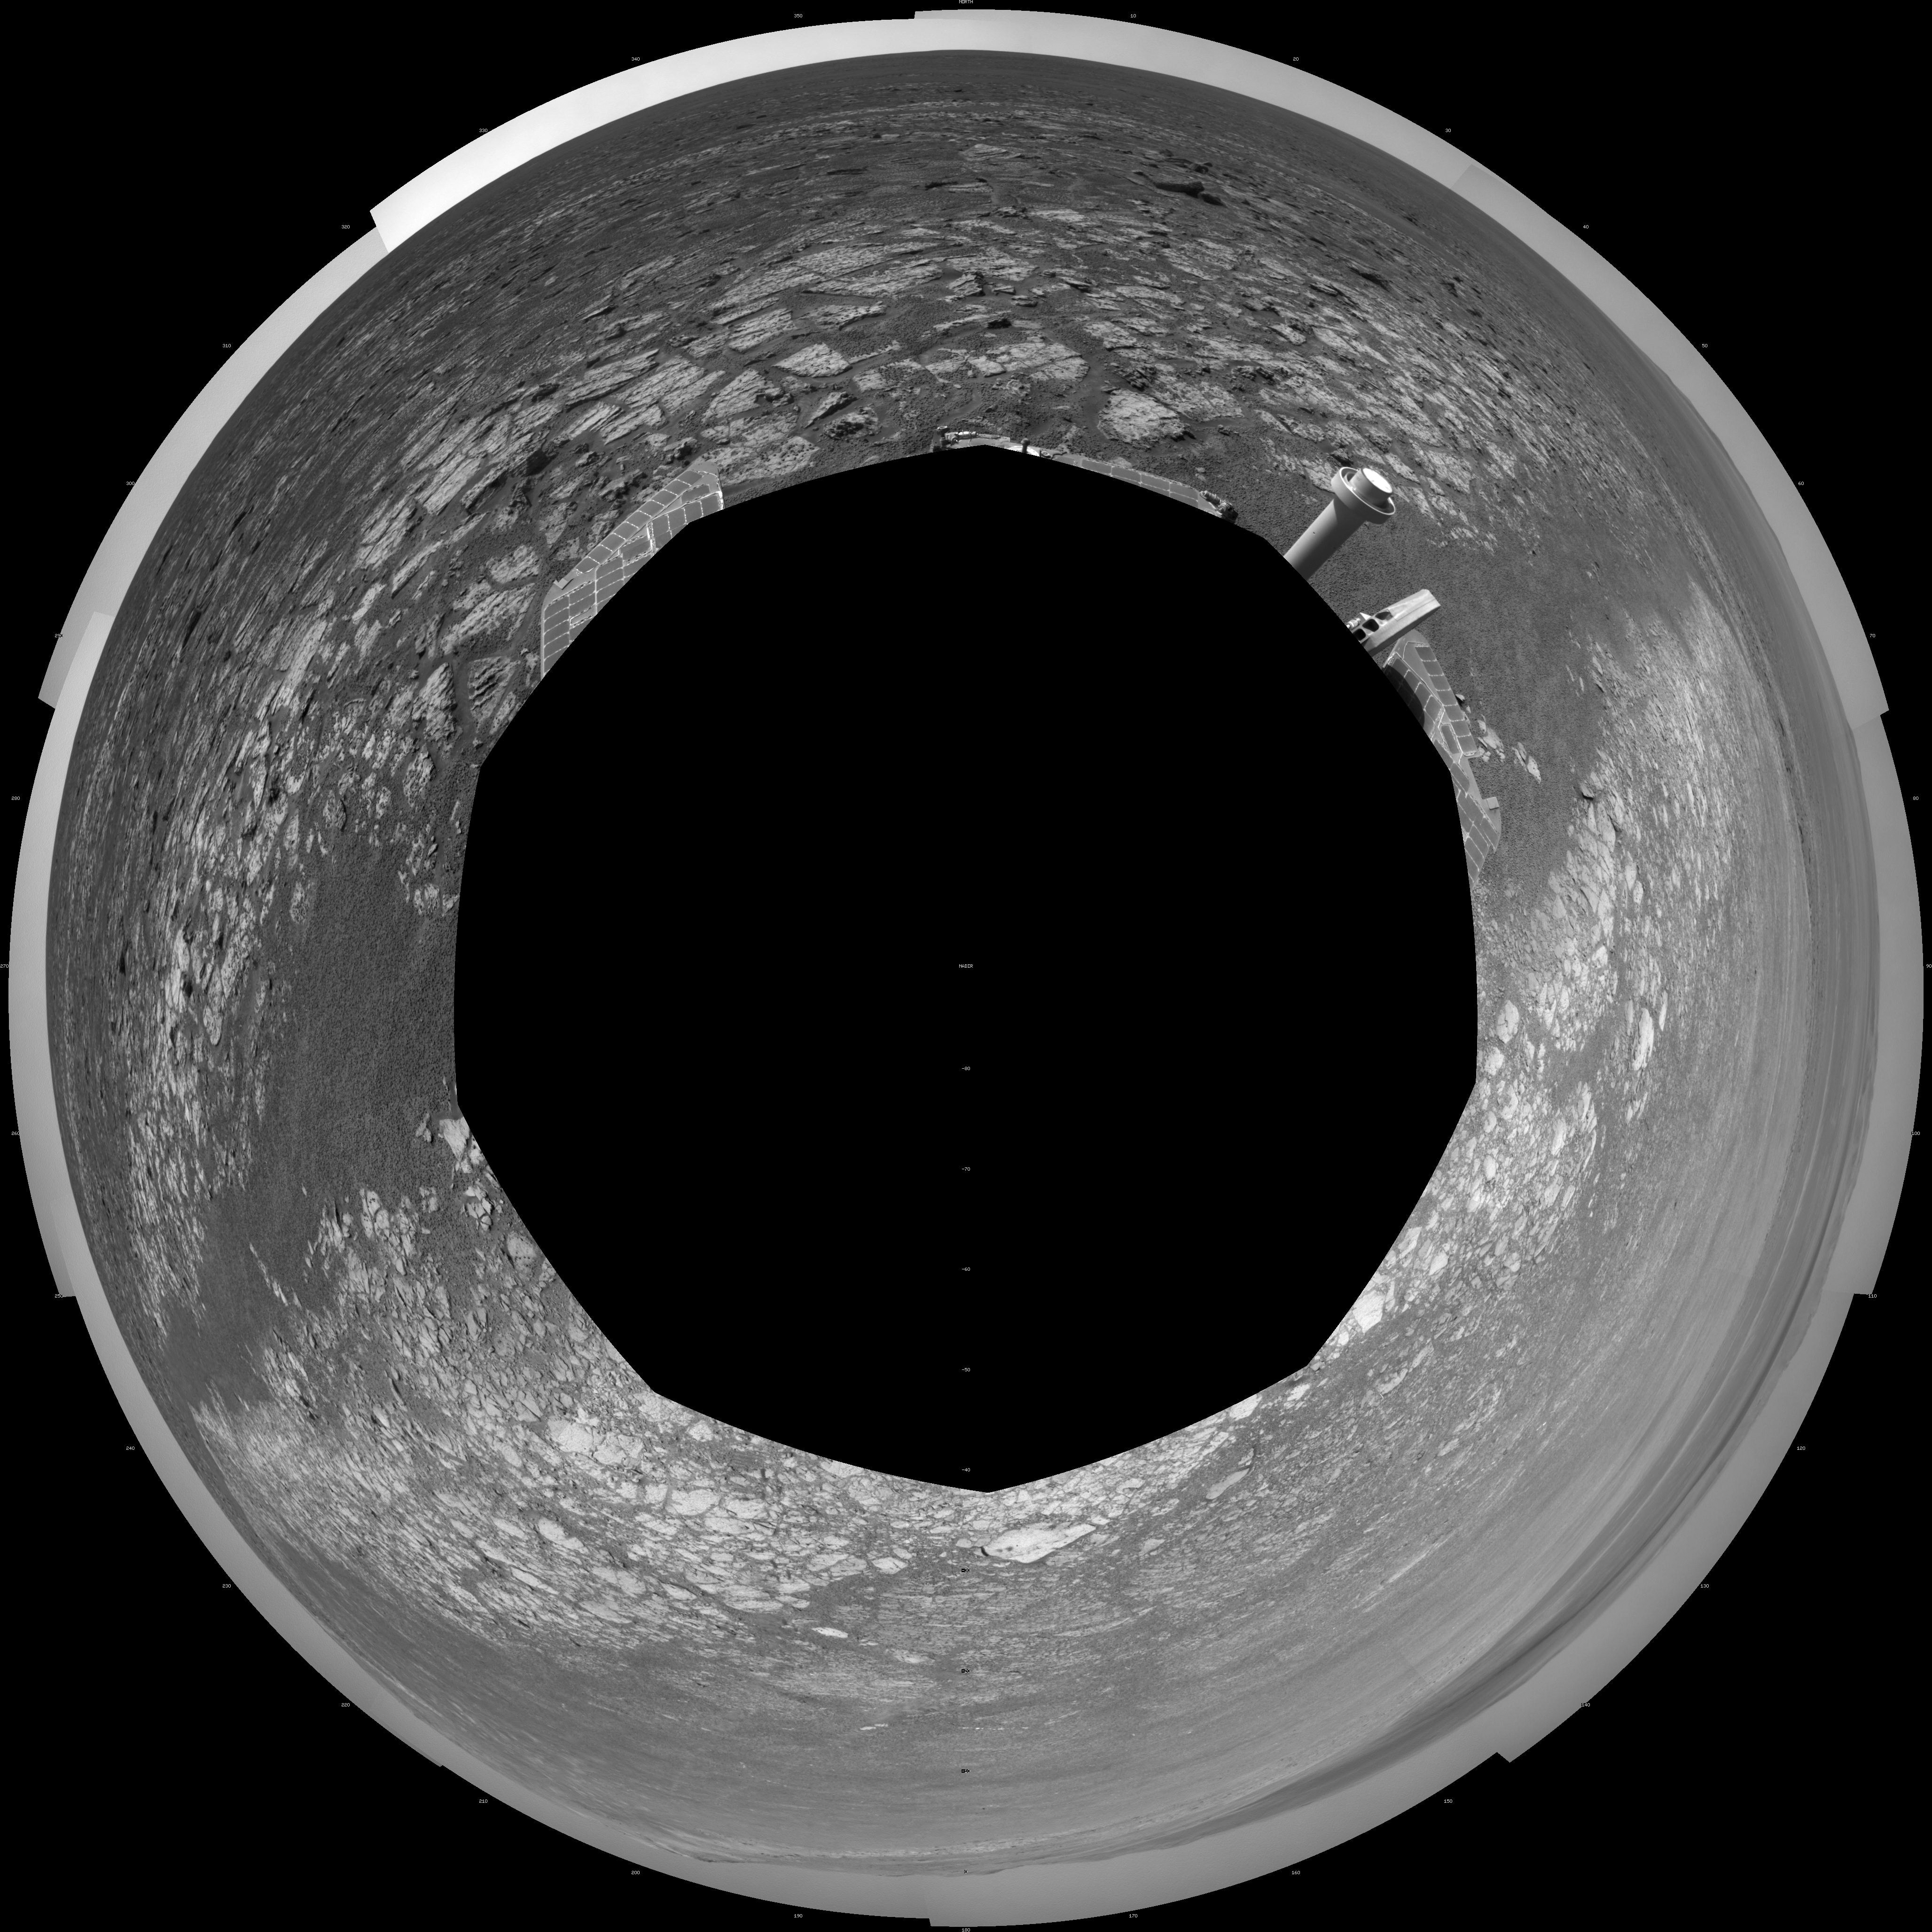

Opportunity’s Surroundings on 3,000th Sol, Polar Projection

This 360-degree scene assembled from images taken by the navigation camera on NASA’s Mars Exporation Rover Opportunity shows terrain surrounding the position where the rover spent its 3,000th Martian day, or sol, working on Mars (July 2, 2012).

The scene is presented as a polar projection in this image, with north at the top.

Opportunity completed its 90-sol prime mission in April 2004. It has continued to explore the Meridiani Planum region of Mars for more than eight years of bonus extended missions.

The Sol 3000 site is near the northern tip of the Cape York segment of the western rim of Endeavour Crater. Bright toned material lines the perimeter of Cape York.

The component images of this scene were taken during sols 2989 through 2991. Opportunity arrived at this location on Sol 2989 (June 20, 2012) with a drive bringing the mission’s total driving distance as of Sol 3000 to 21.432 miles (34,492 meters). It departed with an eastward drive of about 105 feet (32 meters) on Sol 3008 (July 10, 2012).

Credit: NASA/JPL-Caltech